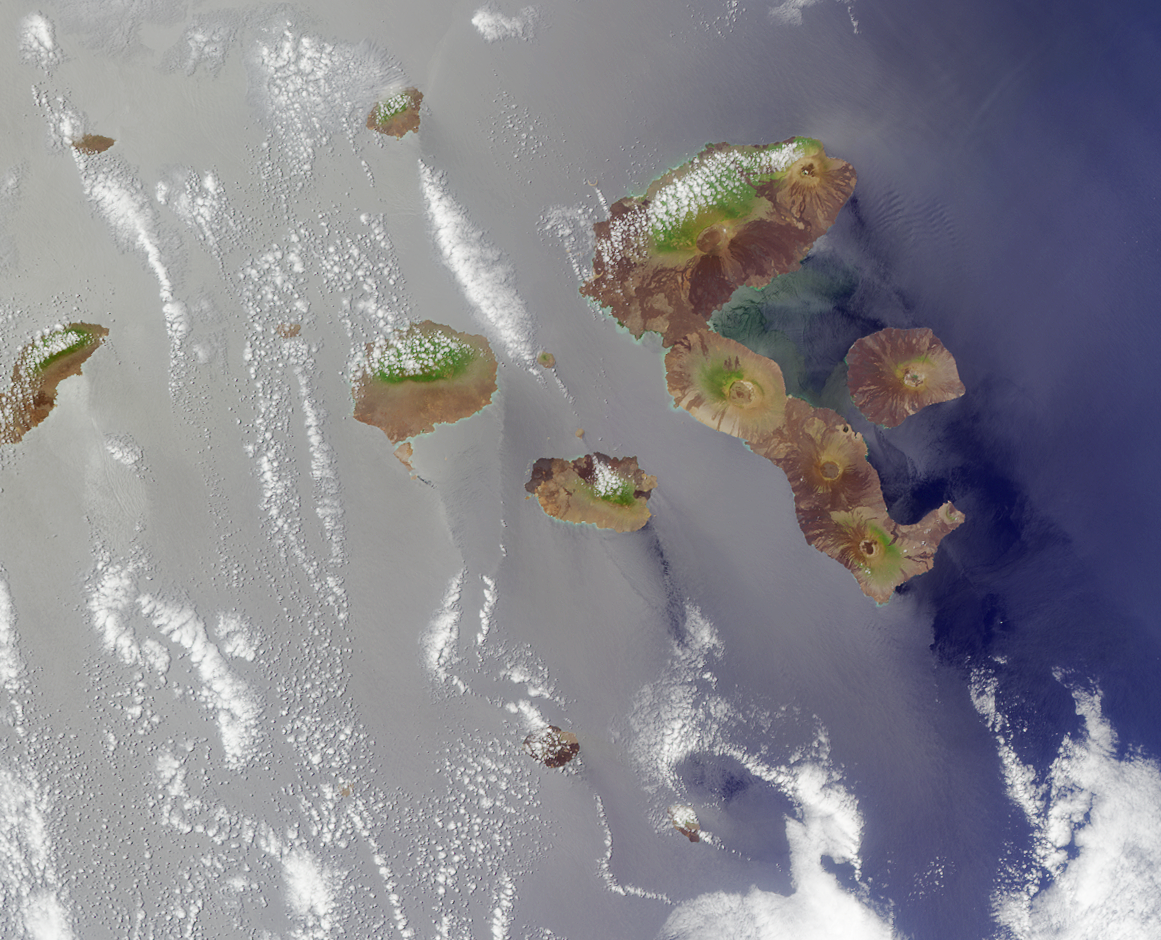

Where on Earth…? MISR Mystery Image Quiz #5:Galapagos Islands

The islands are the Galapagos, situated in the Pacific Ocean roughly 1000 kilometers west of mainland Ecuador. The image is oriented with north toward the bottom and was acquired during Terra orbit 9878.

The answers to this quiz appear in blue below each question.

1. There are no endemic species of cactus on any of the islands.

Answer: FALSE
Endemic genera of cacti include Brachycereus and Jasminocereus, the lava and candelabra cactus, respectively.

2. Flamingos, whose diets include crustaceans, tiny fish, and algae, can be found wading in brackish lagoons.

Answer: TRUE
Greater flamingos are primarily seen on Floreana and other southern islands.

3. A change in ocean temperature associated with an episodic disruption in atmospheric circulation led to a precipitous decline in the local penguin population.

Answer: TRUE
The Galapagos penguin population declined alarmingly during 1972 and 1998, when nutrients and fish were less abundant due to warmer surface waters associated with an El Niño event.

4. Discovery of the islands is generally attributed to a 16th century Spanish missionary whose vessel veered off its intended course.

Answer: TRUE
The islands were officially discovered in 1535 by the Spanish missionary Fray Tomas de Berlanga, the Bishop of Panama. His ship veered off course while on a journey from Panama to what is now Peru.

5. A recurring and dramatic geological event took place on the westernmost island in 1988, 1991 and 1995, causing injury or death to over 2,000 people.

Answer: FALSE
The volcano of the westernmost island of Fernandina erupted 1988, 1991 and 1995, but there are no permanent human settlements on this island.

6. Several plant species are endangered due to decimation by goats and competition with non-native vegetation.

Answer: TRUE
Invasive plants such as quinine and guava trees, and invasive animals such as goats, feral cattle, and the cottony cushion scale insect are contributing to the endangered status of native plant species such as the endemic daisy tree and the Floreana flax.

7. Within the archipelago there are at least half a dozen freshwater lakes with diameters exceeding 250 meters.

Answer: FALSE
El Junco Lake on San Cristobal island (at 270 meters in diameter) is the only large freshwater lake in the Galapagos archipelago.

8. A particular endangered animal sub-species is survived by a single male, and attempts at breeding have so far proved unsuccessful.

Answer: TRUE
The Pinta island subspecies of Galapagos Giant Tortoise (Geochelone elephantopus abingdoni) are survived by a single male named “Lonesome George”. Attempts to mate Lonesome George with female tortoises of the closest subspecies have not been successful.

9. Chapter 13 of a book written in the mid-nineteenth century by a native of Shrewsbury, England is primarily concerned with the islands of this archipelago.

Answer: FALSE
Naturalist Charles Darwin (a native of Shrewsbury, England) recounted his explorations in “Voyage of the Beagle”, but it is Chapter 17 of this book that focuses on the Galapagos. (Note: After publishing this quiz it was discovered that Chapter 13 of the 6th edition of Darwin’s “Origin of Species” also briefly discusses the Galapagos, so TRUE is also accepted.)

MISR was built and is managed by NASA’s Jet Propulsion Laboratory, Pasadena, CA, for NASA’s Office of Earth Science, Washington, DC. The Terra satellite is managed by NASA’s Goddard Space Flight Center, Greenbelt, MD. JPL is a division of the California Institute of Technology.

Credit: NASA/GSFC/LaRC/JPL, MISR Team